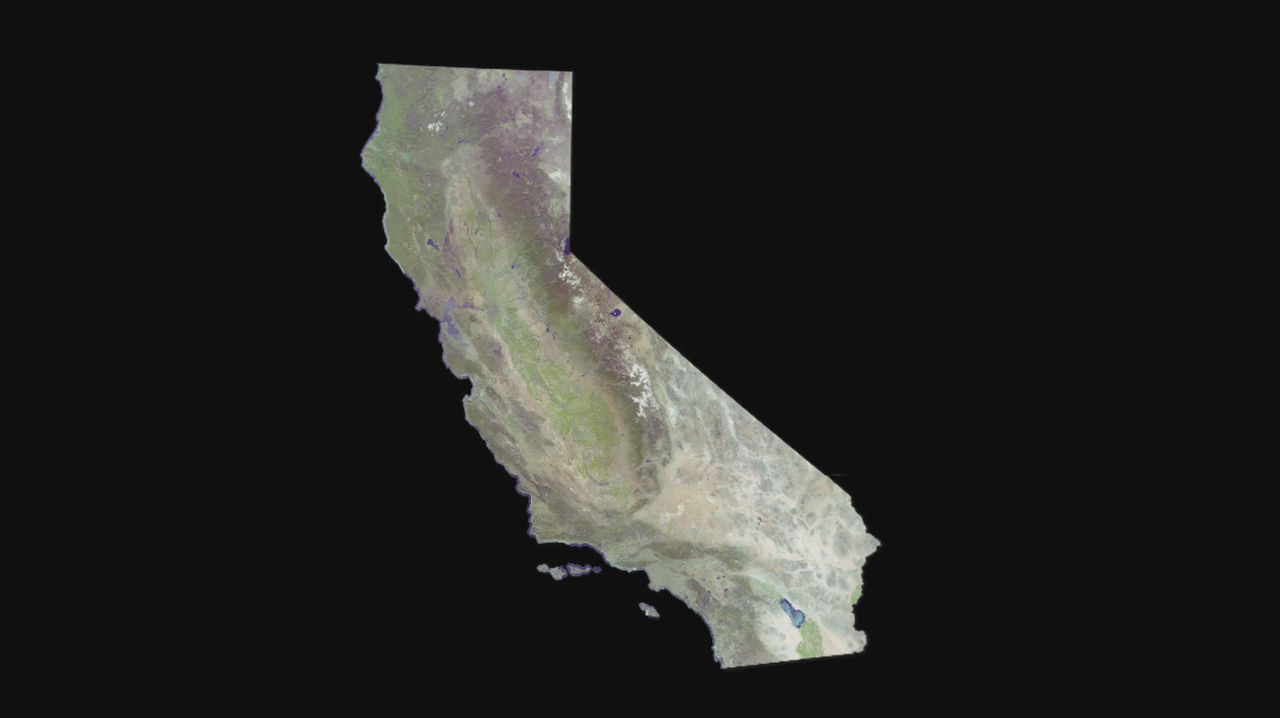

Cruising Over California

Data from the ASTER instrument on NASA’s Terra satellite provides views of the L.A. Basin, San Francisco Bay and more.

With its 14 spectral bands from the visible to the thermal infrared wavelength region and its high spatial resolution of 15 to 90 meters (about 50 to 300 feet), ASTER images Earth to map and monitor the changing surface of our planet. ASTER is one of five Earth-observing instruments launched December 18, 1999, on NASA’s Terra satellite. The instrument was built by Japan’s Ministry of Economy, Trade and Industry. A joint U.S./Japan science team is responsible for validation and calibration of the instrument and the data products.

The broad spectral coverage and high spectral resolution of ASTER provides scientists in numerous disciplines with critical information for surface mapping and monitoring of dynamic conditions and temporal change. Example applications are: monitoring glacial advances and retreats; monitoring potentially active volcanoes; identifying crop stress; determining cloud morphology and physical properties; wetlands evaluation; thermal pollution monitoring; coral reef degradation; surface temperature mapping of soils and geology; and measuring surface heat balance.

The U.S. science team is located at NASA’s Jet Propulsion Laboratory, Pasadena, Calif. The Terra mission is part of NASA’s Science Mission Directorate.

Credit: NASA/GSFC/METI/ERSDAC/JAROS, and U.S./Japan ASTER Science Team